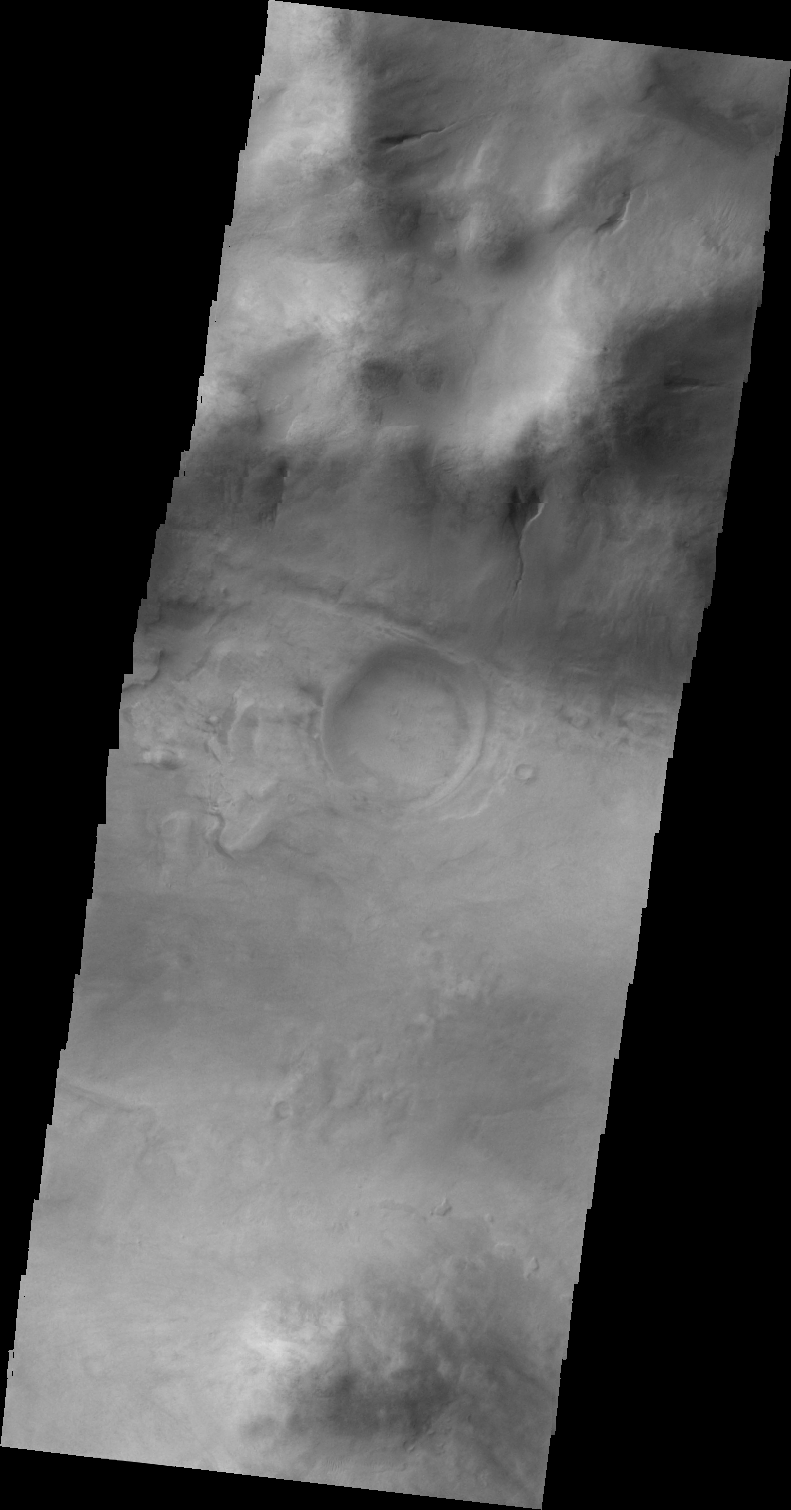

Gullies on Argyre Basin

The gullies seen in this VIS image are located on the western rim region of the Argyre Basin.

Image information: VIS instrument. Latitude -47.6N, Longitude 305.2E. 40 meter/pixel resolution.

Please see the THEMIS Data Citation Note for details on crediting THEMIS images.

Note: this THEMIS visual image has not been radiometrically nor geometrically calibrated for this preliminary release. An empirical correction has been performed to remove instrumental effects. A linear shift has been applied in the cross-track and down-track direction to approximate spacecraft and planetary motion. Fully calibrated and geometrically projected images will be released through the Planetary Data System in accordance with Project policies at a later time.

NASA’s Jet Propulsion Laboratory manages the 2001 Mars Odyssey mission for NASA’s Office of Space Science, Washington, D.C. The Thermal Emission Imaging System (THEMIS) was developed by Arizona State University, Tempe, in collaboration with Raytheon Santa Barbara Remote Sensing. The THEMIS investigation is led by Dr. Philip Christensen at Arizona State University. Lockheed Martin Astronautics, Denver, is the prime contractor for the Odyssey project, and developed and built the orbiter. Mission operations are conducted jointly from Lockheed Martin and from JPL, a division of the California Institute of Technology in Pasadena.

Credit: NASA/JPL/ASU